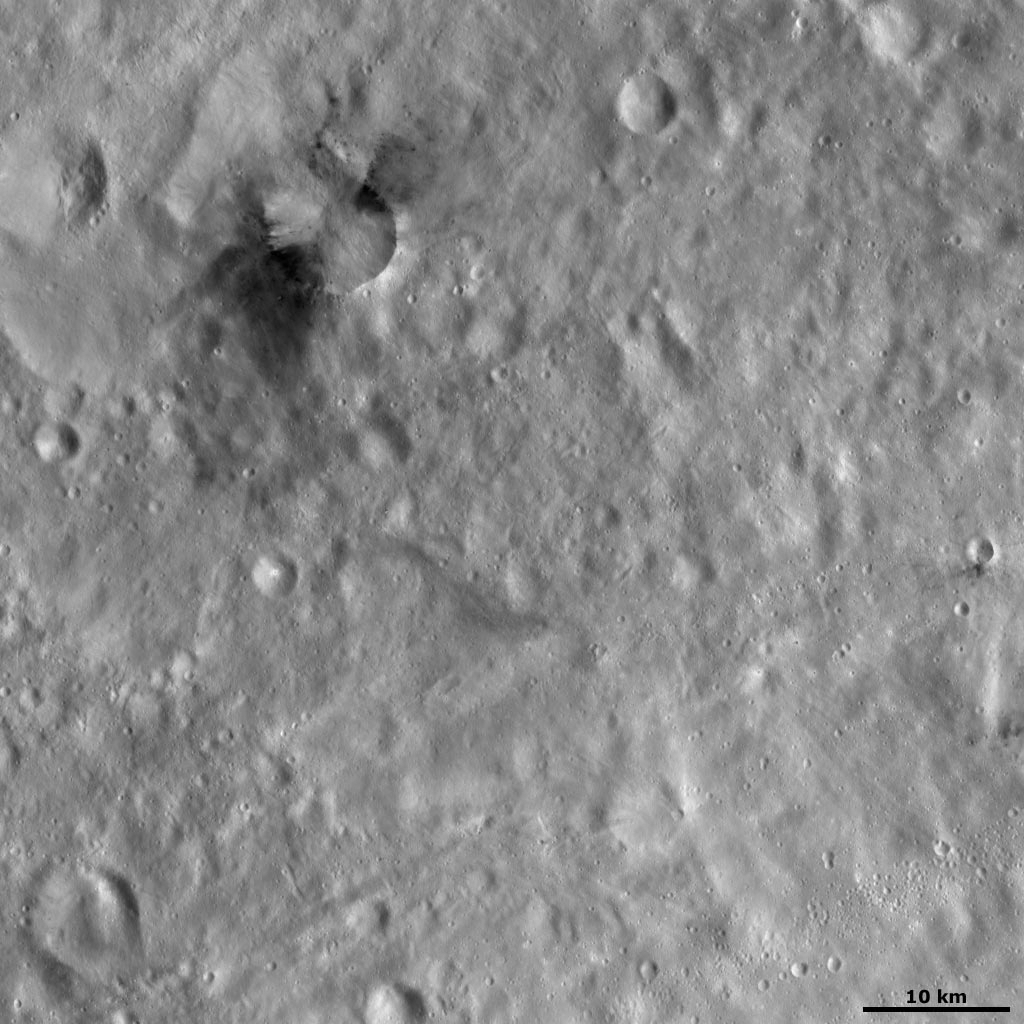

Occia Crater

This Dawn framing camera (FC) image of Vesta shows Occia crater in the top left part of the image. This image is located slightly further to the south than the last image of the day, which showed Occia crater and its northern neighbor Rubria crater. The distinctive pattern of Occia’s dark material is clear in this image: there are two main areas of dark material that are on either side of Occia, both inside and outside of the rim. This pattern is similar to the butterfly pattern of ejecta occasionally found on planets such as Mars. Butterfly patterns of ejecta consist of two separate lobes of ejecta on the opposite sides of a crater, which are formed when an impact crater was made by a very shallow impact onto a surface. However, from this image alone it is not clear if these areas of dark material formed in such a way.

This image is located in Vesta’s Gegania quadrangle, in Vesta’s southern hemisphere. NASA’s Dawn spacecraft obtained this image with its framing camera on Oct. 28, 2011. This image was taken through the camera’s clear filter. The distance to the surface of Vesta is 700 kilometers (435 miles) and the image has a resolution of about 68 meters (223 feet) per pixel. This image was acquired during the HAMO (high-altitude mapping orbit) phase of the mission.

The Dawn mission to Vesta and Ceres is managed by NASA’s Jet Propulsion Laboratory, a division of the California Institute of Technology in Pasadena, for NASA’s Science Mission Directorate, Washington D.C. UCLA is responsible for overall Dawn mission science. The Dawn framing cameras have been developed and built under the leadership of the Max Planck Institute for Solar System Research, Katlenburg-Lindau, Germany, with significant contributions by DLR German Aerospace Center, Institute of Planetary Research, Berlin, and in coordination with the Institute of Computer and Communication Network Engineering, Braunschweig. The Framing Camera project is funded by the Max Planck Society, DLR, and NASA/JPL.

Credit: NASA/JPL-Caltech/UCLA/MPS/DLR/IDA